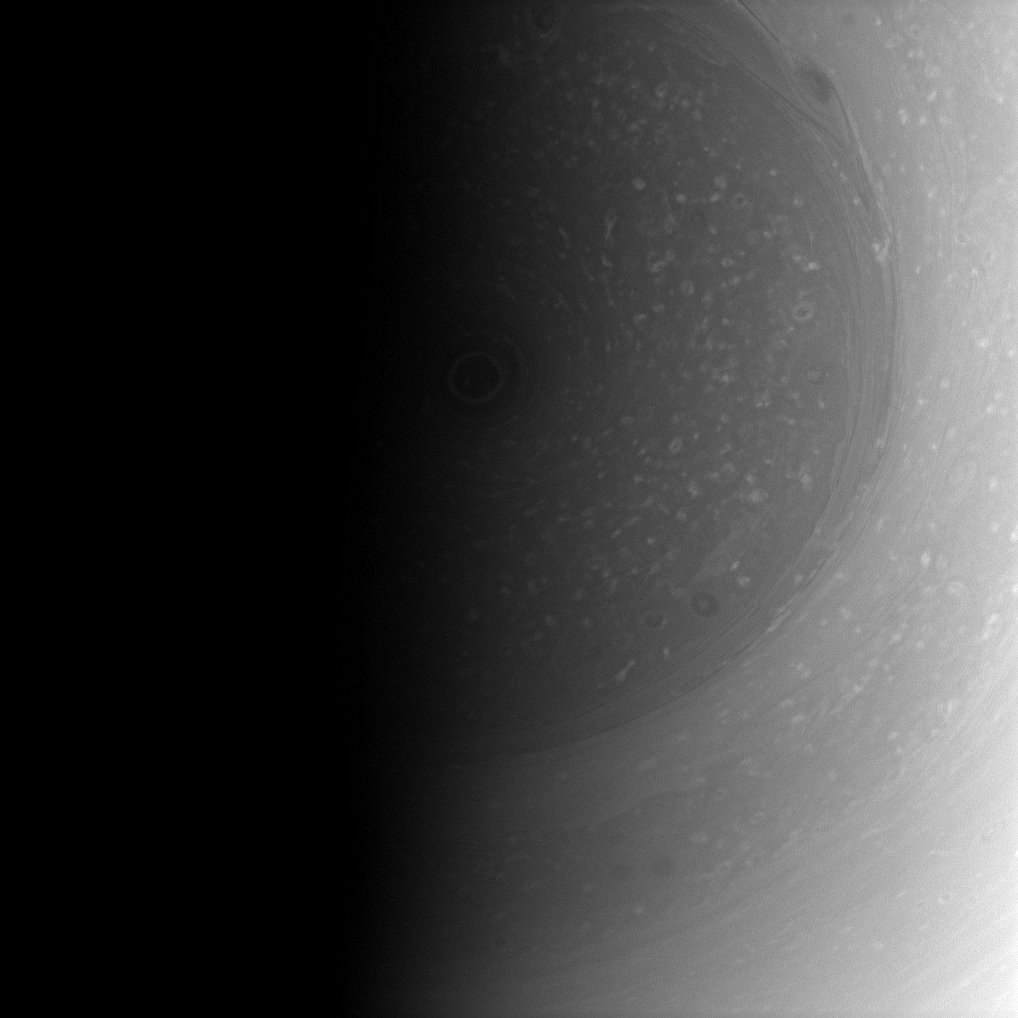

Vanishing Pole

The terminator nearly covers the south pole of Saturn and its stormy vortex in darkness.

As the southern hemisphere moves toward winter in the planet’s 29-year orbit, darkness eventually will consume the vortex. But this seasonal change also will bring the north pole into the light.

This view looks toward the sunlit side of the rings from about 69 degrees below the ringplane. The image was taken with the Cassini spacecraft wide-angle camera on Jan. 6, 2009 using a spectral filter sensitive to wavelengths of near-infrared light centered at 752 nanometers. The view was acquired at a distance of approximately 761,000 kilometers (473,000 miles) from Saturn and at a Sun-Saturn-spacecraft, or phase, angle of 96 degrees. Image scale is 42 kilometers (26 miles) per pixel.

The Cassini-Huygens mission is a cooperative project of NASA, the European Space Agency and the Italian Space Agency. The Jet Propulsion Laboratory, a division of the California Institute of Technology in Pasadena, manages the mission for NASA’s Science Mission Directorate, Washington, D.C. The Cassini orbiter and its two onboard cameras were designed, developed and assembled at JPL. The imaging operations center is based at the Space Science Institute in Boulder, Colo.

Credit: NASA/JPL/Space Science Institute